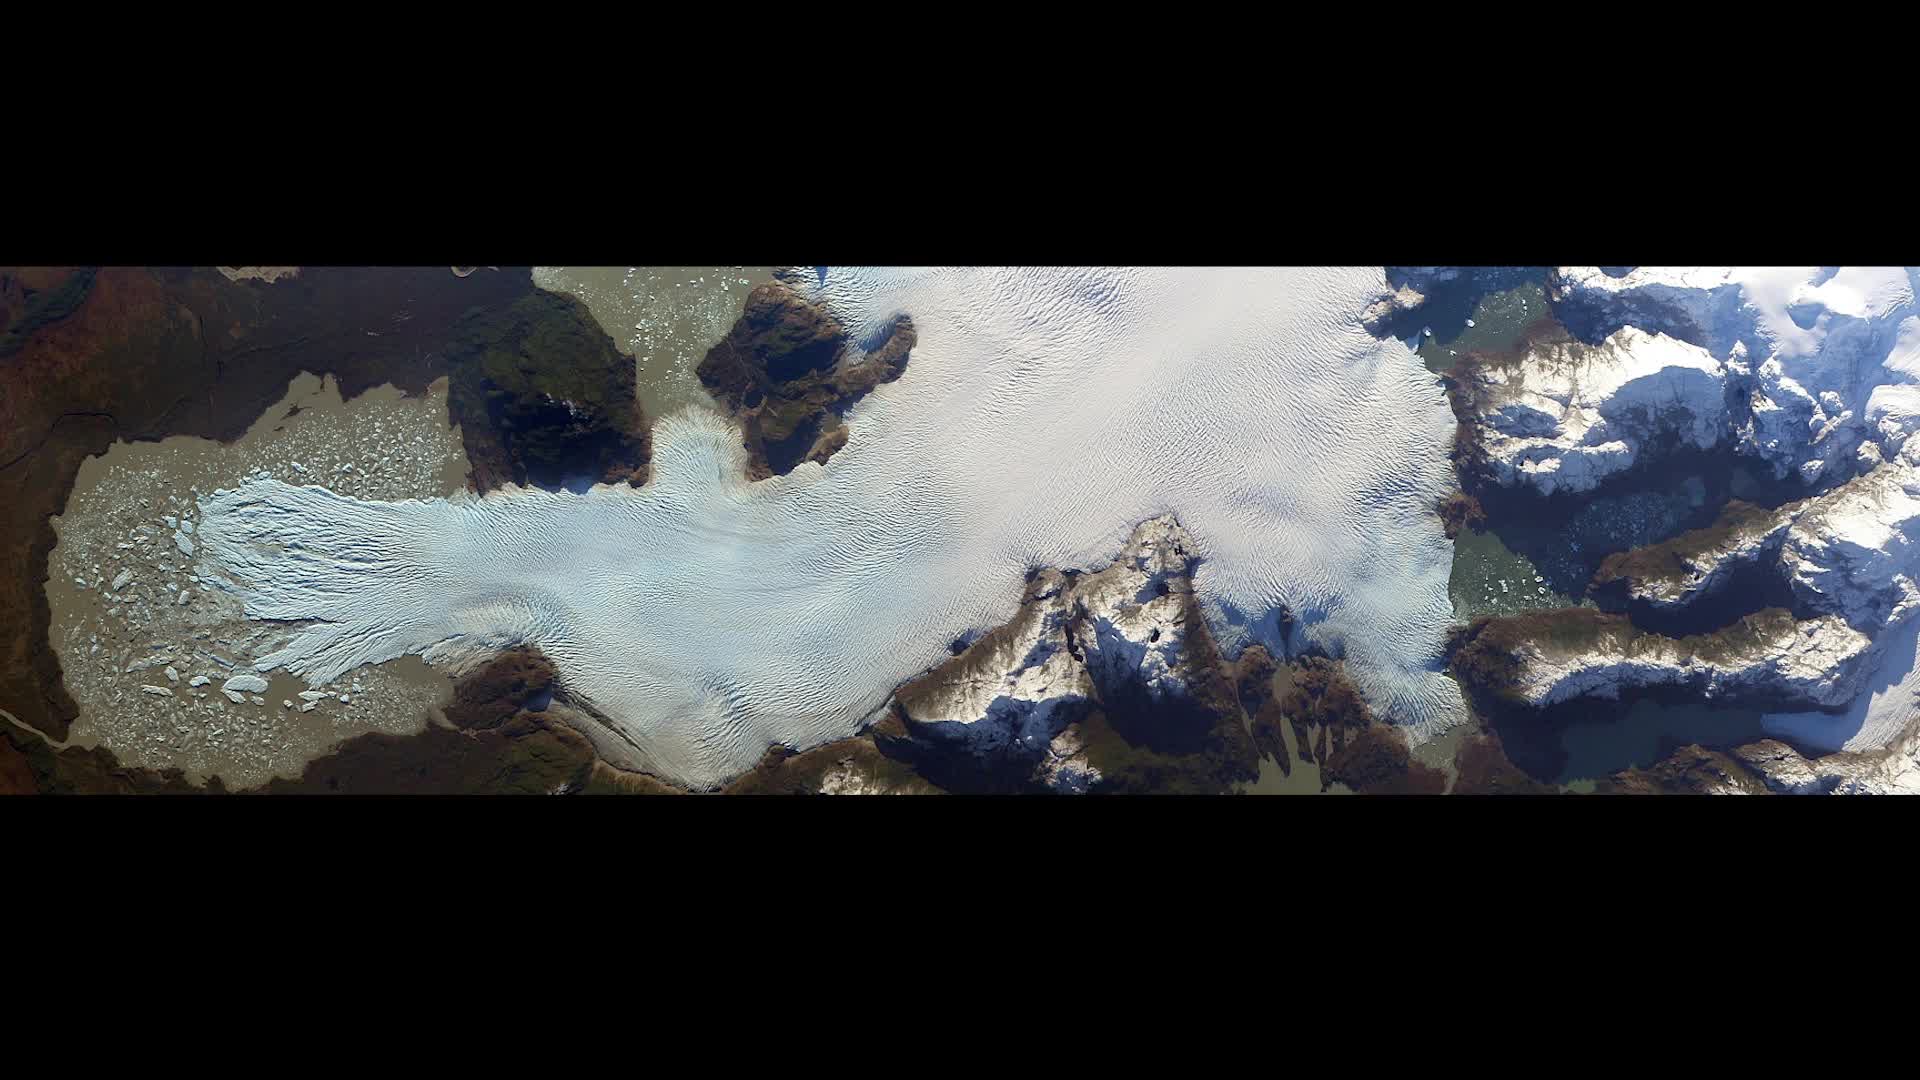

Earth from Orbit 2014

Every day of every year, NASA satellites provide useful data about our home planet, and along the way, some beautiful images as well. This video includes satellite images of Earth in 2014 from NASA and its partners as well as photos and a time lapse video from the International Space Station. We’ve also included a range of data visualizations, model runs, and a conceptual animation that were produced in 2014 (but in some cases might have been utilizing data from earlier years.)

Credit: NASA's Goddard Space Flight Center